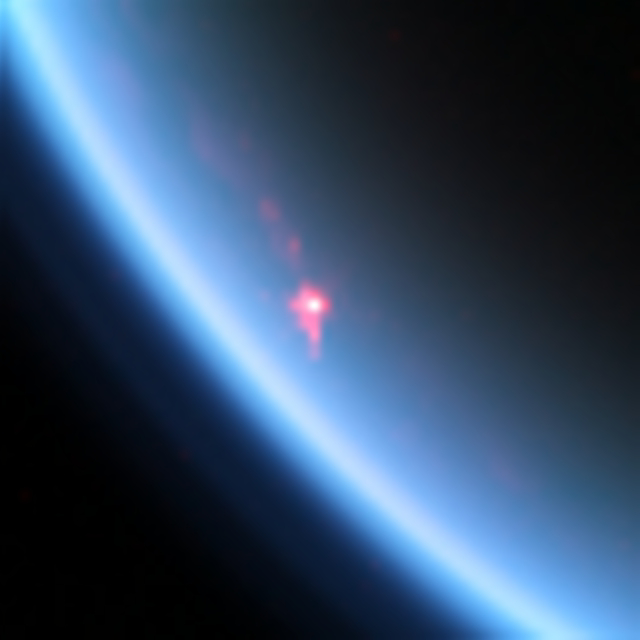

Sunglint on a Hydrocarbon Lake

This near-infrared color image shows a specular reflection, or sunglint, off of a hydrocarbon lake named Kivu Lacus on Saturn’s moon Titan.

Kivu Lacus is a relatively small lake for Titan — about 48.2 miles (77.5 km) wide — located very close to the moon’s north pole.

The view was obtained during Cassini’s flyby on July 24, 2012, also called the “T85” flyby by the Cassini team. This was the most intense specular reflection that Cassini had seen to date.

Cassini saw its first specular reflection on Titan on July 7, 2009 (see PIA12481) — this provided solid confirmation of liquid in the moon’s northern hemisphere. Another sunglint was seen on Kraken Mare on August 21, 2014 (see PIA18432).

Specular reflections can only be seen when the Cassini spacecraft is in the right place relative to the sun and Titan such that the mirror-like reflection from a lake reflects sunlight directly to the spacecraft. They require the sun to be above the horizon at the location of the lake, which is why none were visible until after Titan’s northern spring equinox in 2009 when the seas became illuminated (see PIA17470).

The bright, white area represents the glint off of the lake Kivu Lacus. The pink is specular skyglow — haze illuminated from below by specular reflection off of the lake. The faint pink color coming from just above the specular reflection has been suggested to represent the first waves seen on Titan, and thus the first sea-surface waves ever detected outside of Earth.

The view was obtained by the Cassini Visible and Infrared Mapping Spectrometer (VIMS) instrument at a distance of 18,600 miles (30,000 kilometers) from Titan. It is not, however, the same visible-light color that the human eye would see. At visible wavelengths, the human eye would see a hazy orange orb (see PIA14913), and would not be able to see the specular reflection, which would be scattered by Titan’s atmospheric haze before reaching space.

Red in the image corresponds to a wavelength of 5.0 microns, green corresponds to 2.8 microns, and blue corresponds to 2.0 microns. The crescent of blue sky here results from scattering off Titan’s atmospheric haze, which is more intense at shorter (bluer) wavelengths. This image has been interpolated from its original 64-by-64 pixel form.

The Cassini-Huygens mission is a cooperative project of NASA, the European Space Agency and the Italian Space Agency. JPL, a division of the California Institute of Technology, Pasadena, manages the mission for NASA’s Science Mission Directorate in Washington. The VIMS team is based at the University of Arizona in Tucson.

Credit: NASA/JPL-Caltech/University of Arizona/University of Idaho